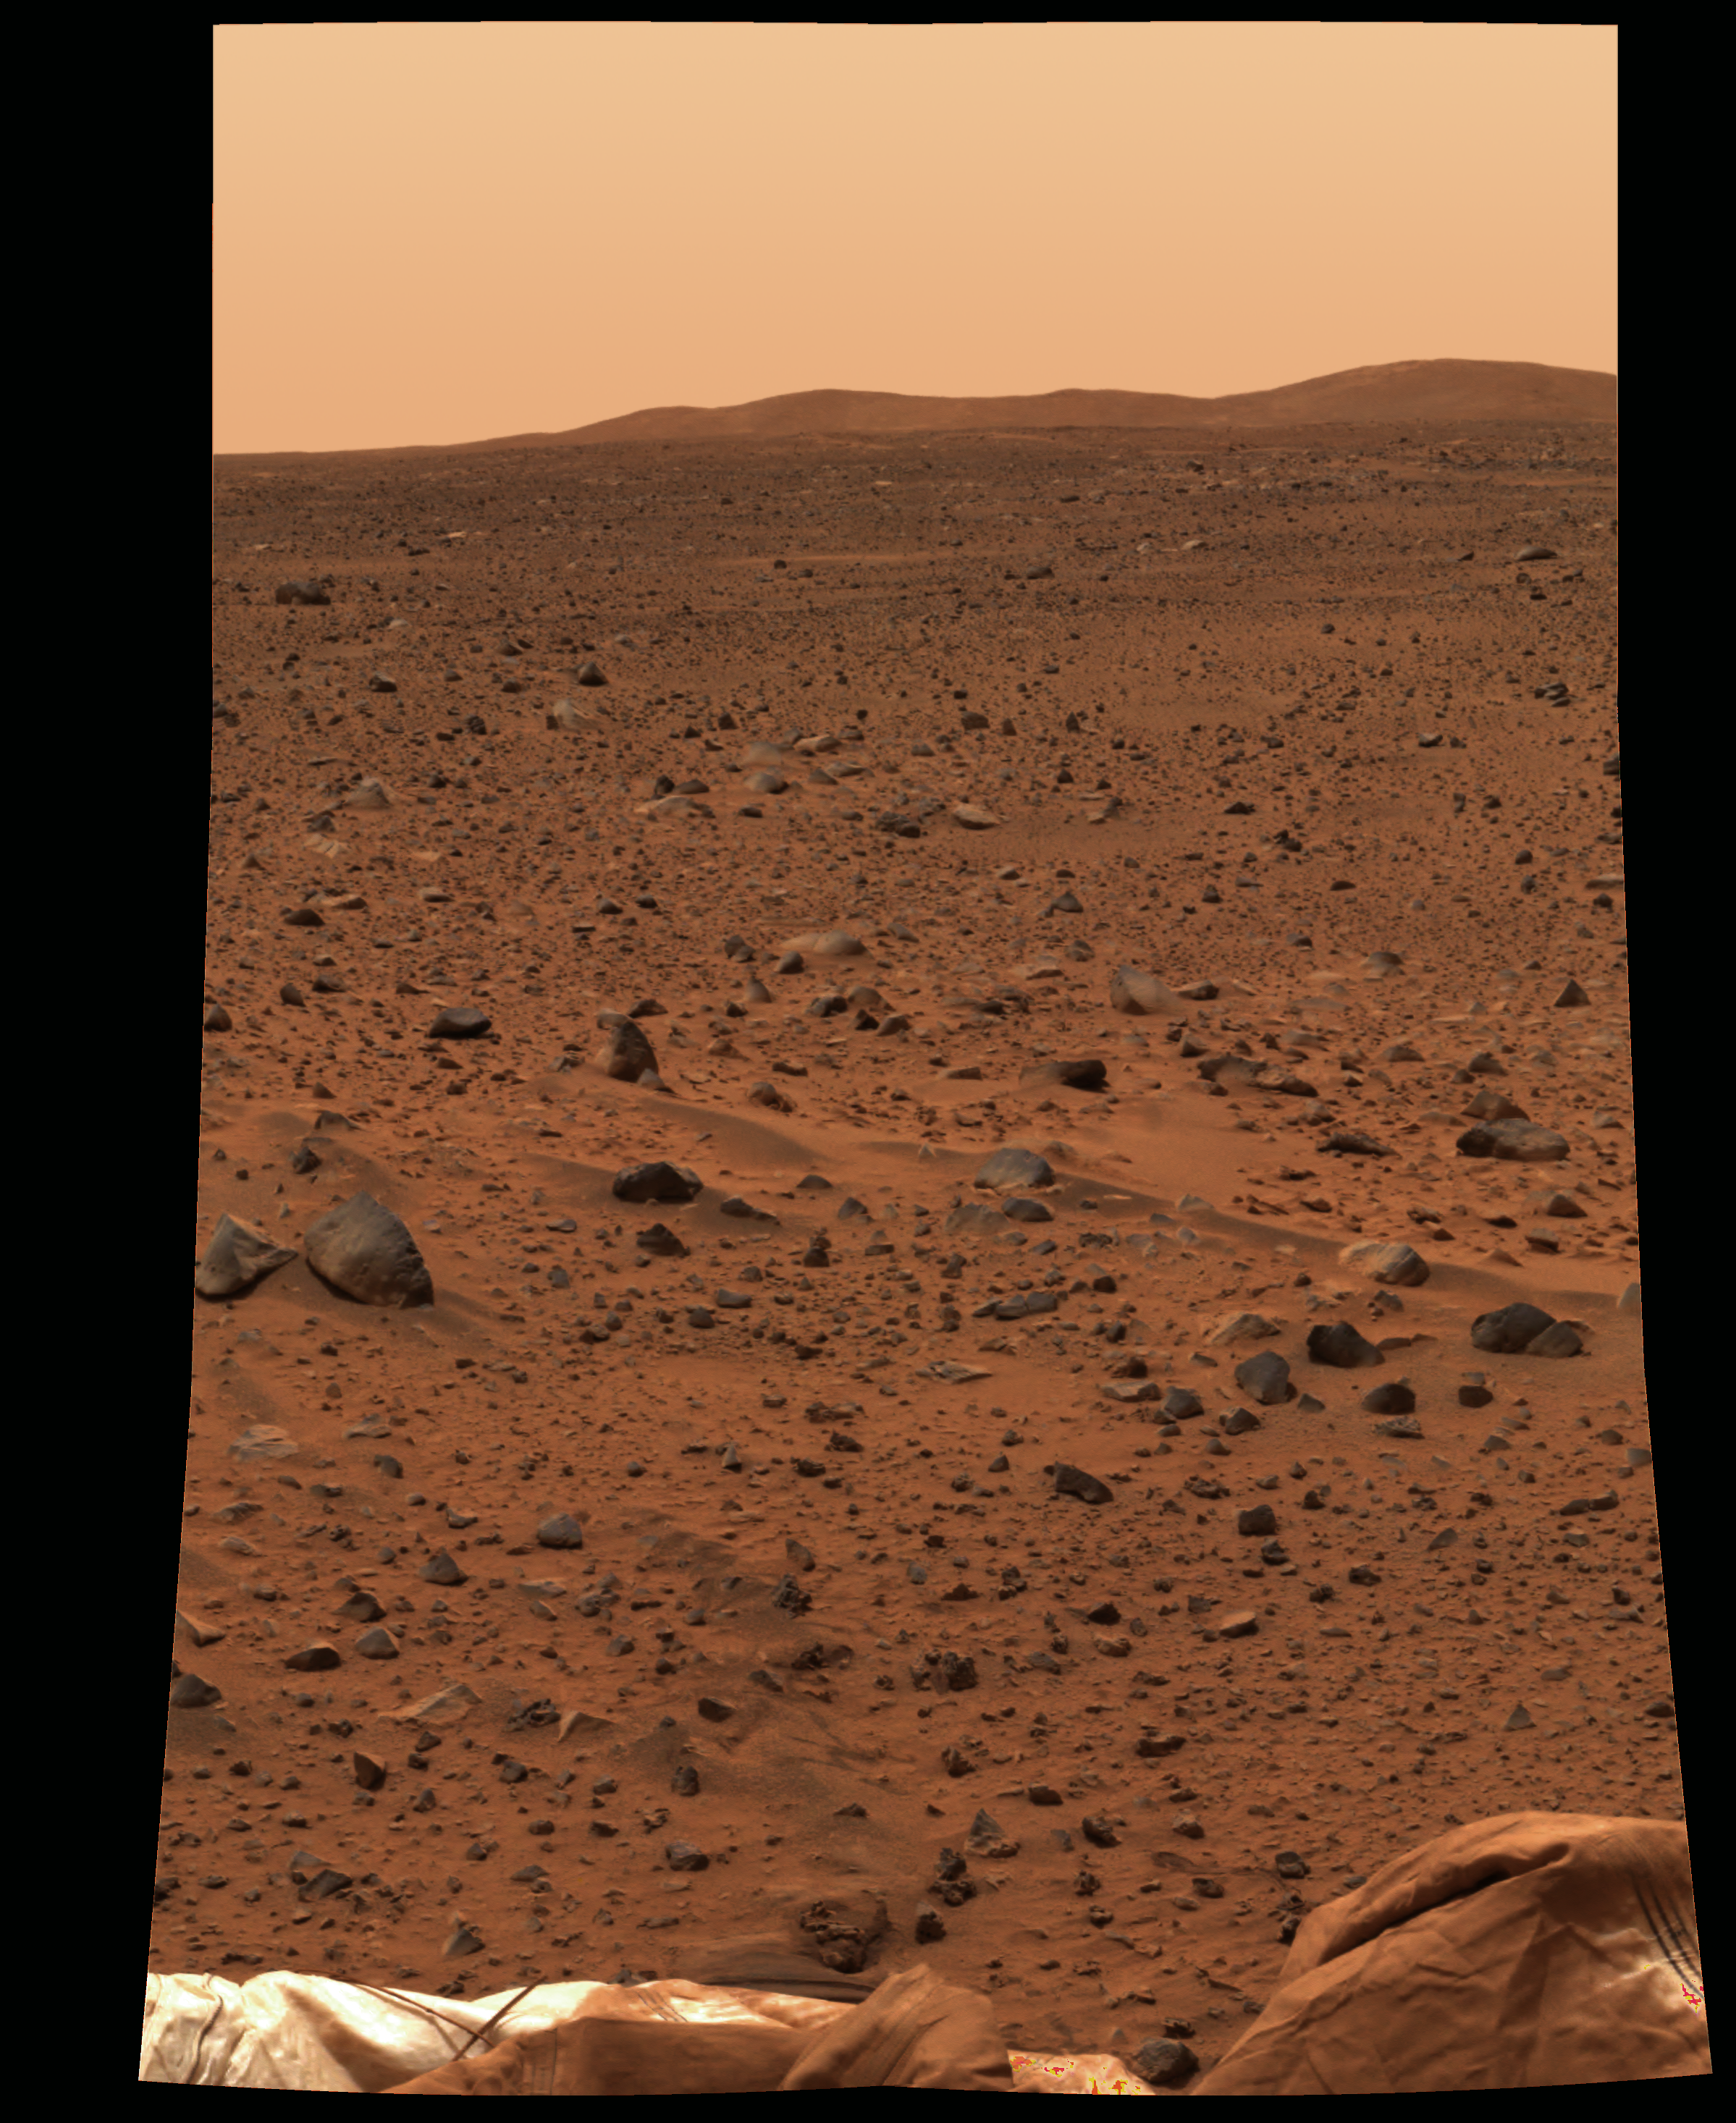

Rocks: Windows to History of Mars-2

This full-resolution image taken by the panoramic camera onboard the Mars Exploration Rover Spirit before it rolled off the lander shows the rocky surface of Mars. Scientists are eager to begin examining the rocks because, unlike soil, these “little time capsules” hold memories of the ancient processes that formed them. The lander’s deflated airbags can be seen in the foreground. Data from the camera’s red, green and blue filters were combined to create this approximate true color picture.

Credit: NASA/JPL/Cornell